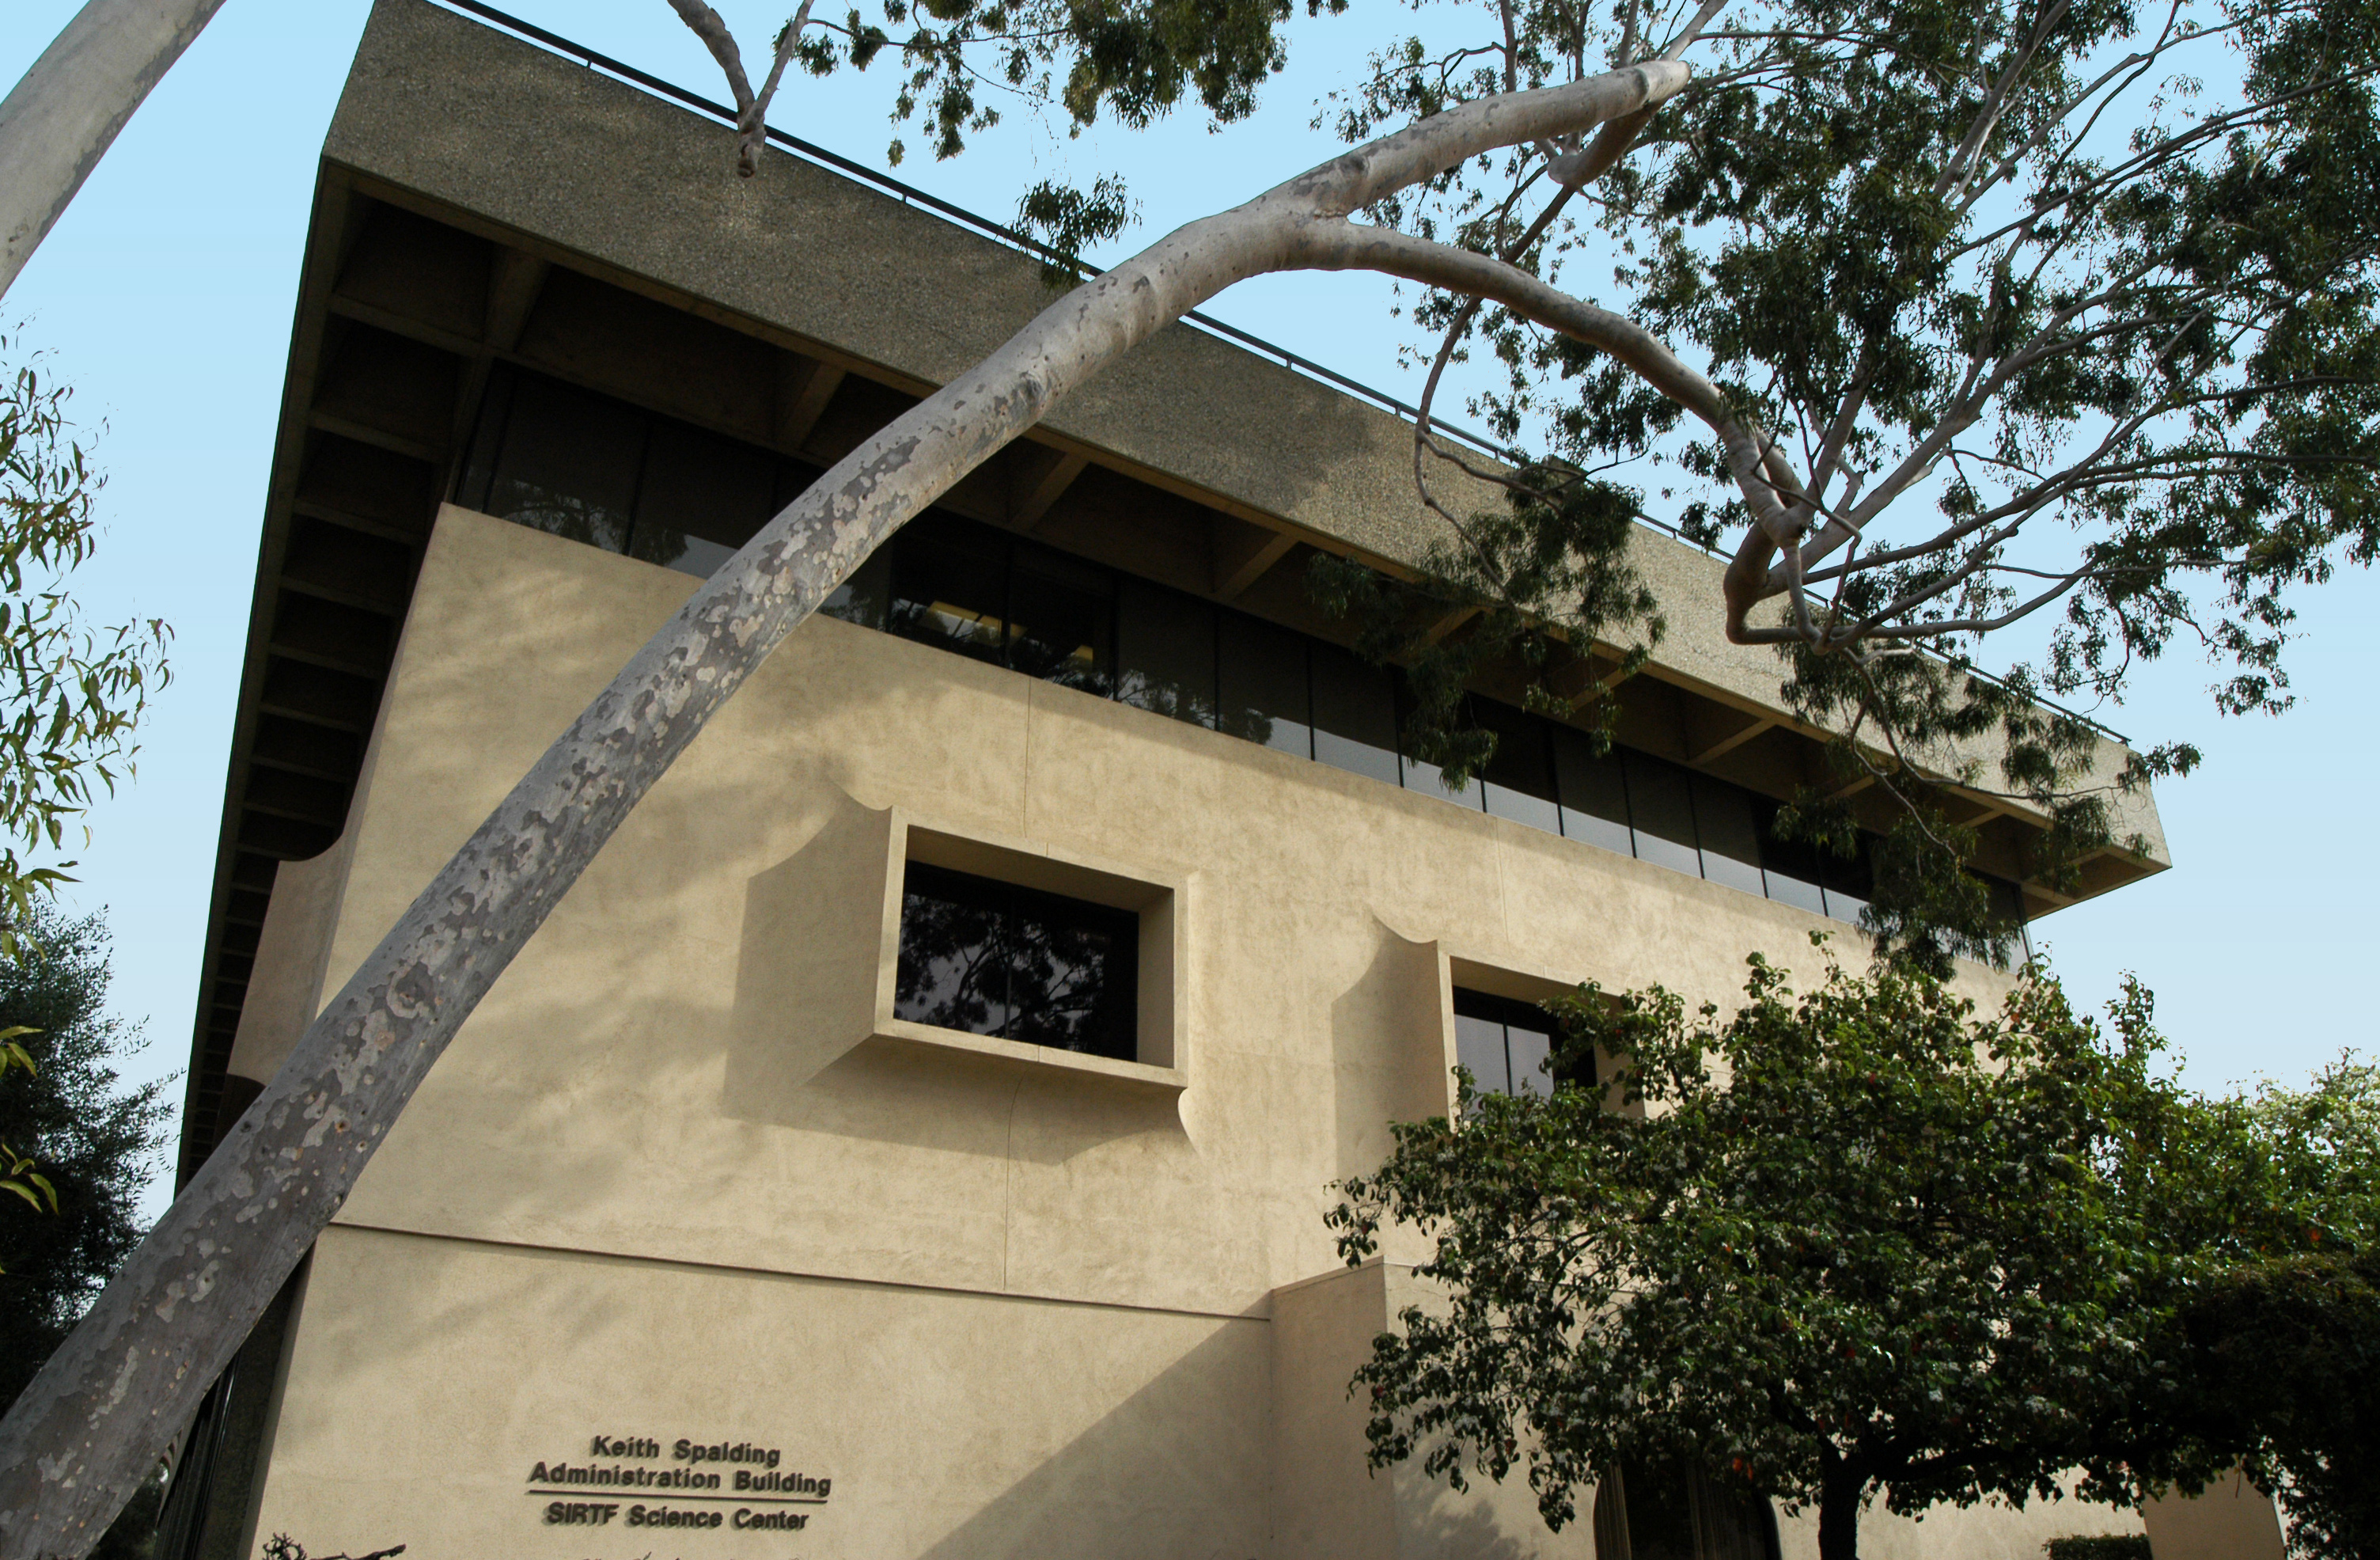

Spitzer Science Center

Credit: NASA/JPL-Caltech/R. Hurt (SSC)